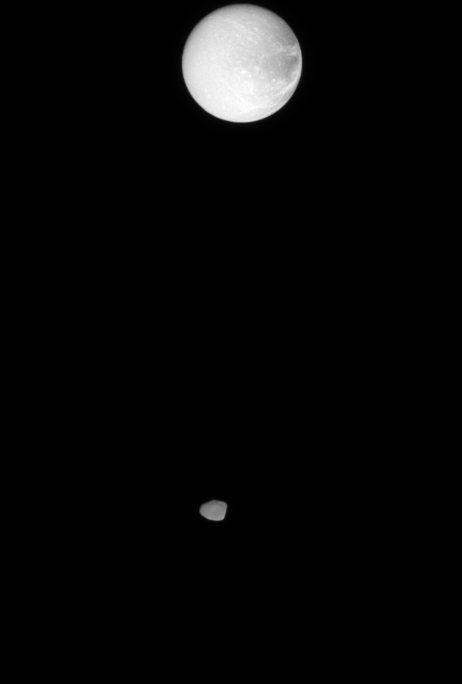

Stepping Stone to Dione

The Cassini spacecraft captures Janus in the foreground, with Dione in the distance beyond.

The image was taken two hours after PIA09842, in which Cassini imaged Dione beyond the rings.

Janus is 181 kilometers (113 miles) across. Dione is 1,126 kilometers (700 miles) across. North on the moons is up.

The image was taken in visible light with the Cassini spacecraft narrow-angle camera on Jan. 17, 2008. The view was obtained at a distance of approximately 1.2 million kilometers (766,000 miles) from Janus and 1.6 million kilometers (970,000 miles) from Dione. Image scale is 7 kilometers (4 miles) per pixel on Janus and 9 kilometers (6 miles) per pixel on Dione.

The image was taken with the Cassini spacecraft narrow-angle camera on Jan. 20, 2008 using a combination of spectral filters sensitive to wavelengths of polarized infrared light centered at 938 and 746 nanometers. The view was acquired at a distance of approximately 1.3 million kilometers (800,000 miles) from Titan and at a Sun-Titan-spacecraft, or phase, angle of 58 degrees. Image scale is 8 kilometers (5 miles) per pixel. Due to scattering of light by Titan’s hazy atmosphere, the sizes of surface features that can be resolved are a few times larger than the actual pixel scale.

The Cassini-Huygens mission is a cooperative project of NASA, the European Space Agency and the Italian Space Agency. The Jet Propulsion Laboratory, a division of the California Institute of Technology in Pasadena, manages the mission for NASA’s Science Mission Directorate, Washington, D.C. The Cassini orbiter and its two onboard cameras were designed, developed and assembled at JPL. The imaging operations center is based at the Space Science Institute in Boulder, Colo.

Credit: NASA/JPL/Space Science Institute